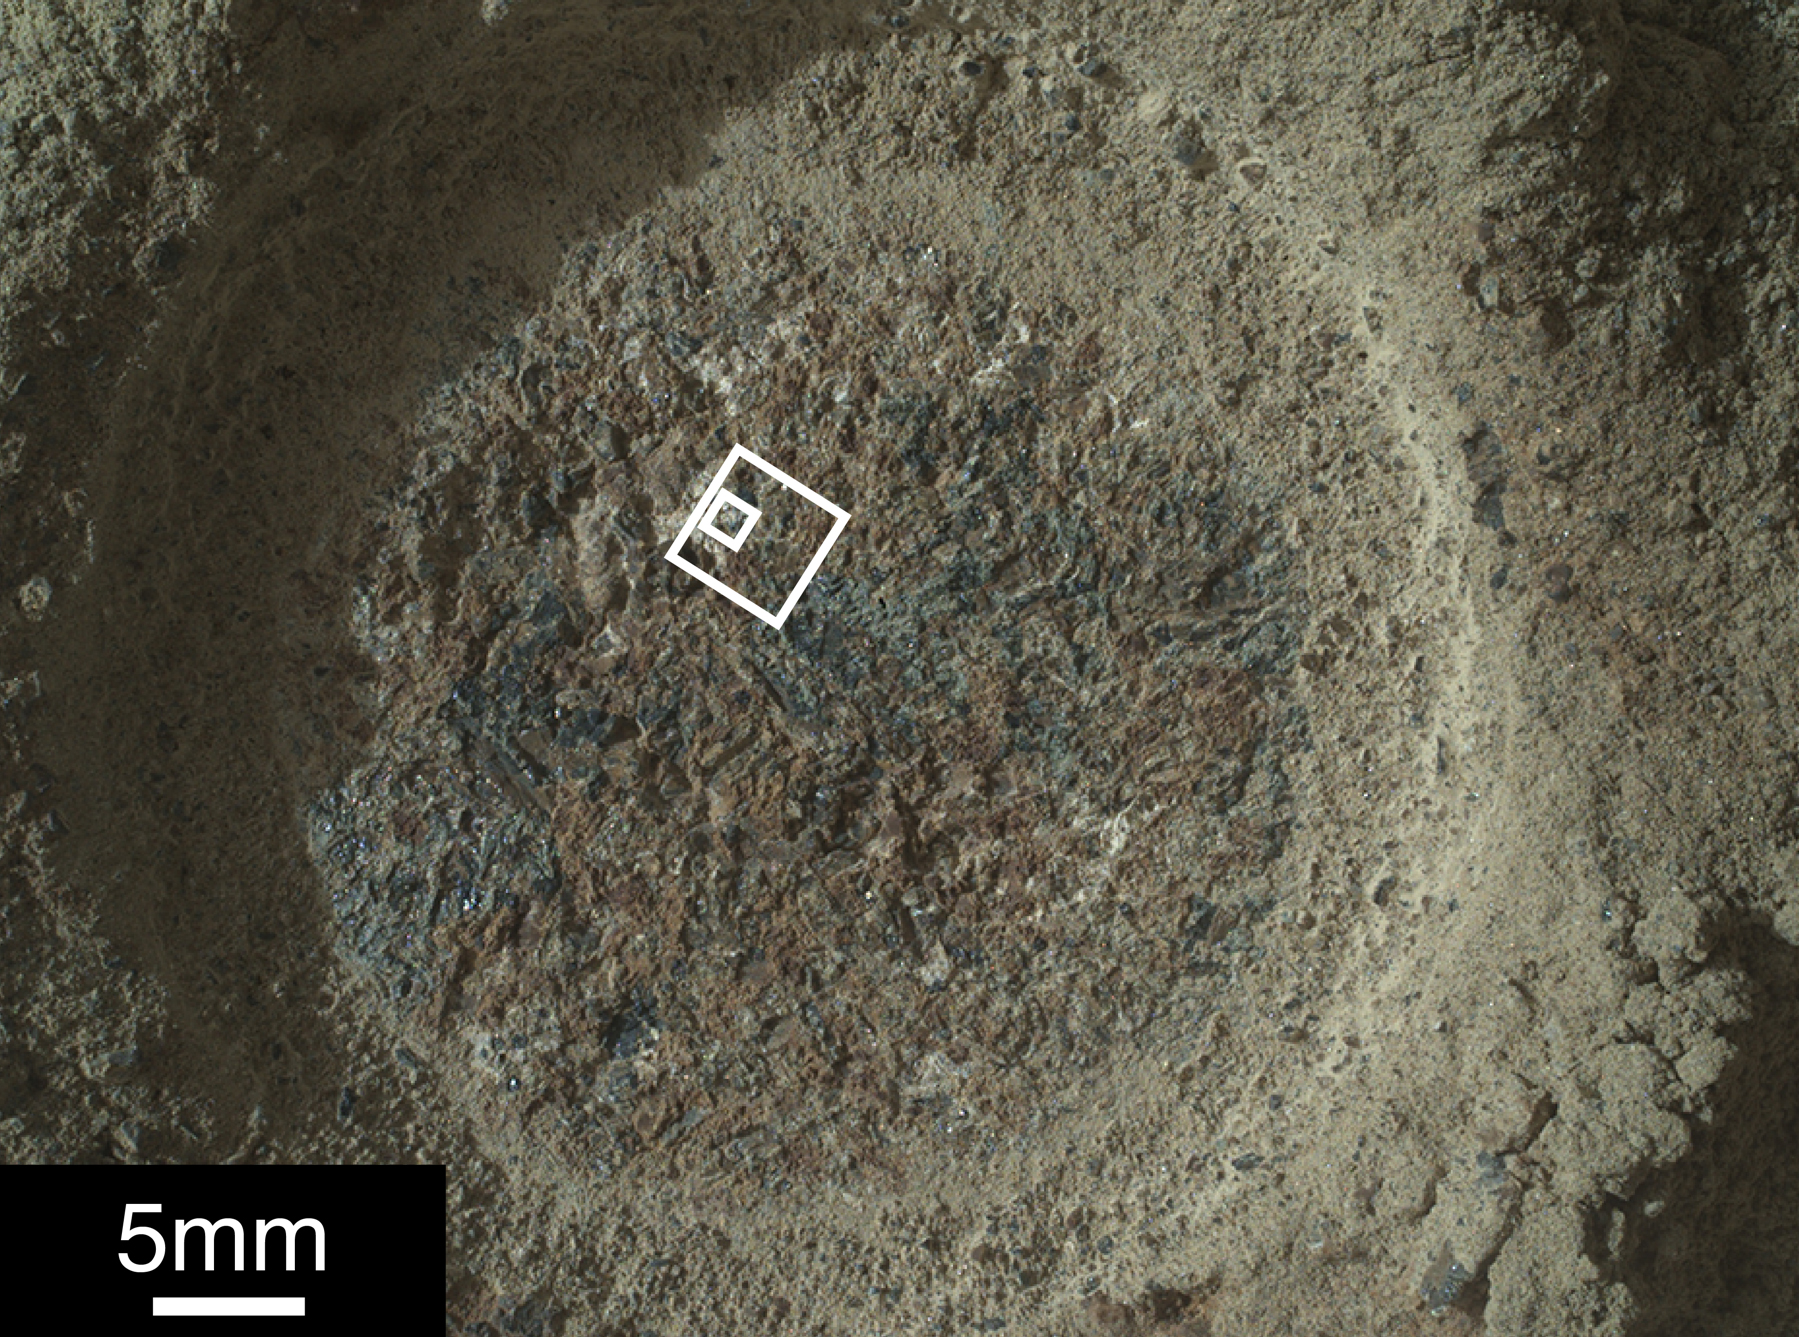

Perseverance Rover’s SHERLOC Studies ‘Quartier’

NASA’s Perseverance Mars rover captured this image of a rock target nicknamed “Quartier” with the WATSON (Wide Angle Topographic Sensor for Operations and eNgineering) camera belonging to an instrument called SHERLOC (Scanning Habitable Environments with Raman & Luminescence for Organics & Chemicals). The rover uses a tool to abrade the surface of a rock (as with the circular portion in this image), removing dust, debris and other material that has settled on the rock’s outer surface. After that’s complete, instruments like SHERLOC can study the rock’s composition. The white squares show areas where SHERLOC performed multiple scans with its ultraviolet laser.

SHERLOC detected signals within Quartier consistent with organic, carbon-based molecules. If they are organic molecules – something that could be verified only by bringing the samples to Earth for closer study – they would have likely been formed by geological processes as opposed to ancient biological sources, but they represent the kinds of molecules Perseverance’s science team are looking for.

Figure A zooms in on the abraded area within both the white squares in the main image.

A key objective for Perseverance’s mission on Mars is astrobiology, including the search for signs of ancient microbial life. The rover will characterize the planet’s geology and past climate, pave the way for human exploration of the Red Planet, and be the first mission to collect and cache Martian rock and regolith (broken rock and dust).

Subsequent NASA missions, in cooperation with ESA (European Space Agency), would send spacecraft to Mars to collect these sealed samples from the surface and return them to Earth for in-depth analysis.

The Mars 2020 Perseverance mission is part of NASA’s Moon to Mars exploration approach, which includes Artemis missions to the Moon that will help prepare for human exploration of the Red Planet.

JPL, which is managed for NASA by Caltech in Pasadena, California, built and manages operations of the Perseverance rover.

Credit: NASA/JPL-Caltech/MSSS